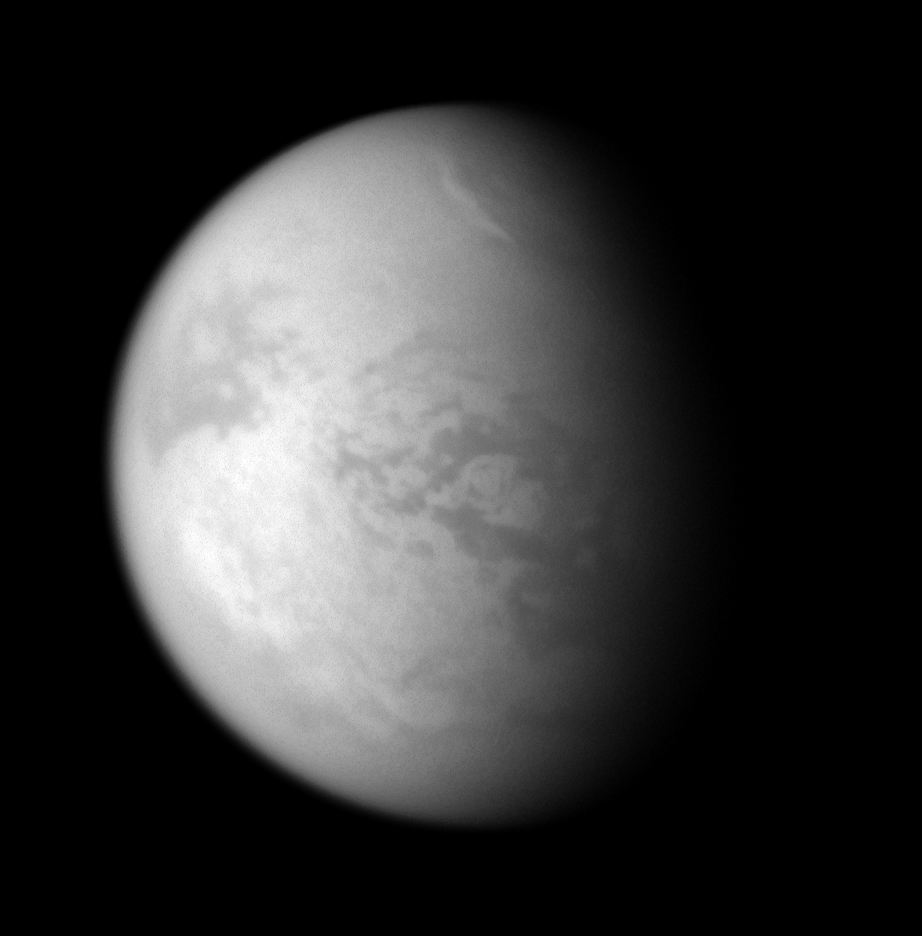

Alien Weather

A bright streak of cloud graces the northern skies of Titan.

This is the second time the Cassini spacecraft’s imaging cameras have spotted clouds at 60 degrees north latitude on Titan—the previous occasion being the Feb. 2007 observations during which the cameras saw the dark, hydrocarbon lakes that cover much of the north.

That cloud feature is visible at the bottom of the still image in PIA08365.

The circular, 400-kilometer wide impact feature Menrva can be seen near center.

North on Titan (5,150 kilometers, or 3,200 miles across) is up and rotated 26 degrees to the right.

The image was taken with the Cassini spacecraft narrow-angle camera on Jan. 20, 2008 using a combination of spectral filters sensitive to wavelengths of polarized infrared light centered at 938 and 746 nanometers. The view was acquired at a distance of approximately 1.3 million kilometers (800,000 miles) from Titan and at a Sun-Titan-spacecraft, or phase, angle of 58 degrees. Image scale is 8 kilometers (5 miles) per pixel. Due to scattering of light by Titan’s hazy atmosphere, the sizes of surface features that can be resolved are a few times larger than the actual pixel scale.

The Cassini-Huygens mission is a cooperative project of NASA, the European Space Agency and the Italian Space Agency. The Jet Propulsion Laboratory, a division of the California Institute of Technology in Pasadena, manages the mission for NASA’s Science Mission Directorate, Washington, D.C. The Cassini orbiter and its two onboard cameras were designed, developed and assembled at JPL. The imaging operations center is based at the Space Science Institute in Boulder, Colo.

Credit: NASA/JPL/Space Science Institute